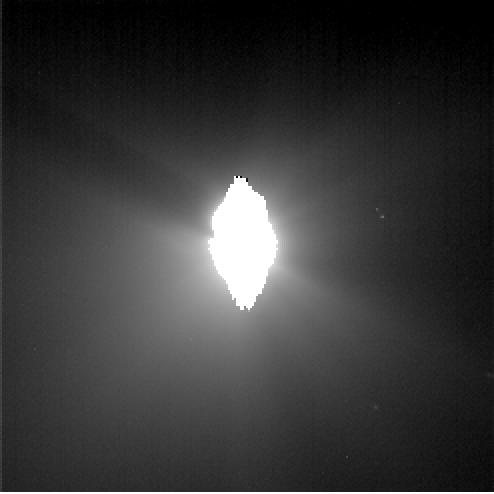

Blinded by the Jets

This image shows the view from Deep Impact’s probe 30 minutes before it was pummeled by comet Tempel 1. The picture’s brightness has been enhanced to show the jets of dust streaming away from the comet. The image was taken by the probe’s impactor targeting sensor.

Credit: NASA/JPL-Caltech/UMD